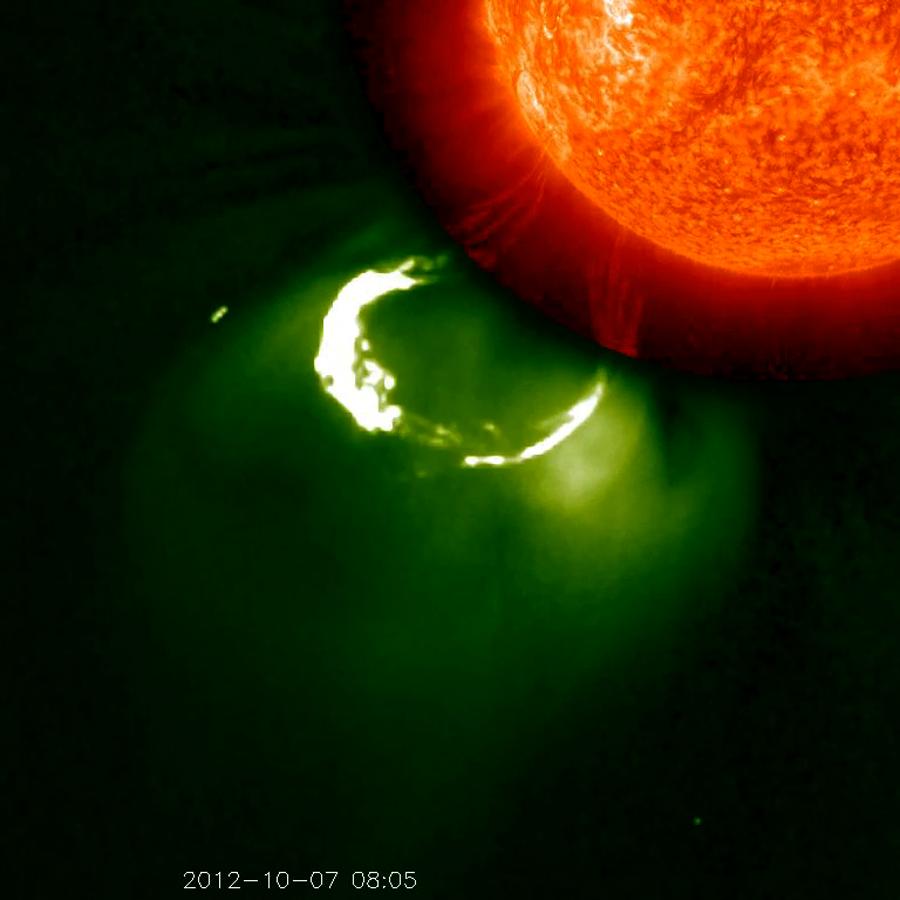

Multiple Views

This CME image from Oct. 7, 2012, captured by two instruments on STEREO, shows the eruption from its base out into space. The base of the CME near the sun is seen in extreme ultraviolet light emitted directly from the solar material; the growing loop is seen in visible light. To See in CME Images Two main types of explosions occur on the sun: solar flares and coronal mass ejections. Unlike the energy and x-rays produced in a solar flare – which can reach Earth at the speed of light in eight minutes – coronal mass ejections are giant, expanding clouds of solar material that take one to three days to reach Earth. Once at Earth, these ejections, also called CMEs, can impact satellites in space or interfere with radio communications. During CME WEEK from Sept. 22 to 26, 2014, we explore different aspects of these giant eruptions that surge out from the star we live with. When a coronal mass ejection blasts off the sun, scientists rely on instruments called coronagraphs to track their progress. Coronagraphs block out the bright light of the sun, so that the much fainter material in the solar atmosphere -- including CMEs -- can be seen in the surrounding space. CMEs appear in these images as expanding shells of material from the sun's atmosphere -- sometimes a core of colder, solar material (called a filament) from near the sun's surface moves in the center. But mapping out such three-dimensional components from a two-dimensional image isn't easy. Watch the slideshow to find out how scientists interpret what they see in CME pictures. The images in the slideshow are from the three sets of coronagraphs NASA currently has in space. One is on the joint European Space Agency and NASA Solar and Heliospheric Observatory, or SOHO. SOHO launched in 1995, and sits between Earth and the sun about a million miles away from Earth. The other two coronagraphs are on the two spacecraft of the NASA Solar Terrestrial Relations Observatory, or STEREO, mission, which launched in 2006. The two STEREO spacecraft are both currently viewing the far side of the sun. Together these instruments help scientists create a three-dimensional model of any CME as its journey unfolds through interplanetary space. Such information can show why a given characteristic of a CME close to the sun might lead to a given effect near Earth, or any other planet in the solar system...

Credit: NASA/STEREO CME WEEK: What